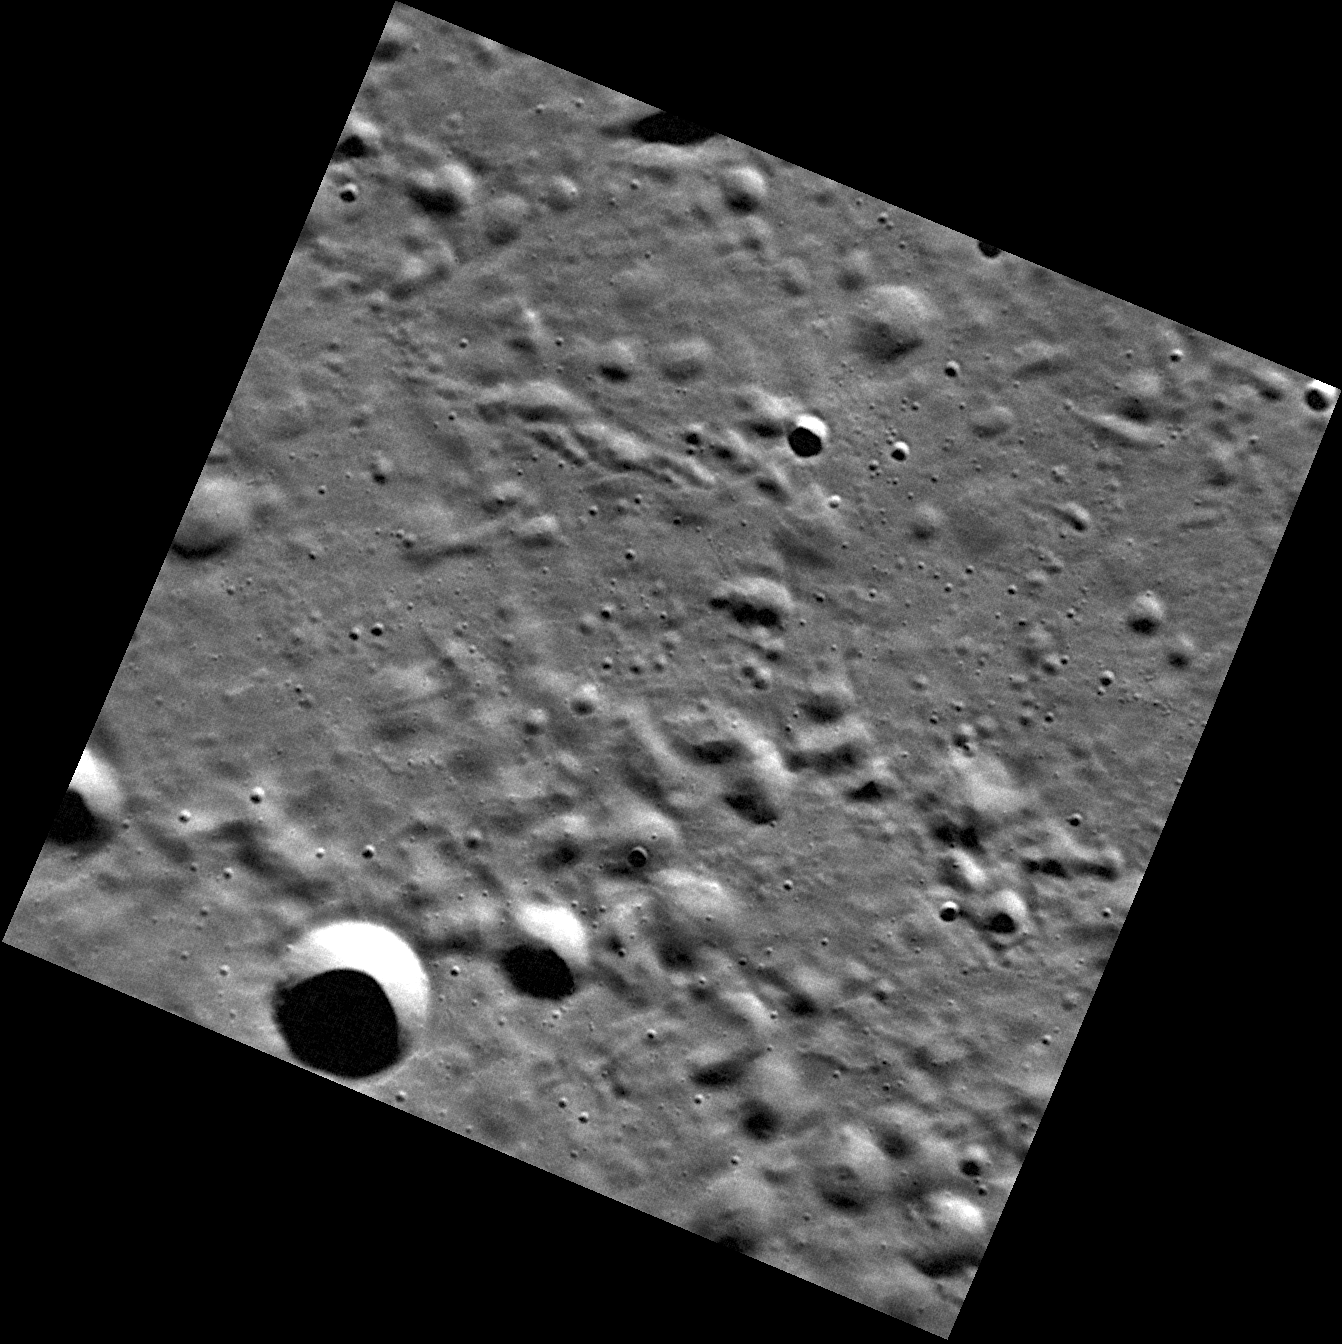

Mercury, as Seen in High Resolution

As the MESSENGER spacecraft sped over Mercury’s north polar region, the NAC captured this image in very high resolution. This area is located north of Hokusai.

This image was acquired as a high-resolution targeted observation. Targeted observations are images of a small area on Mercury’s surface at resolutions much higher than the 250-meter/pixel (820 feet/pixel) morphology base map or the 1-kilometer/pixel (0.6 miles/pixel) color base map. It is not possible to cover all of Mercury’s surface at this high resolution during MESSENGER’s one-year mission, but several areas of high scientific interest are generally imaged in this mode each week.

On March 17, 2011 (March 18, 2011, UTC), MESSENGER became the first spacecraft ever to orbit the planet Mercury. The mission is currently in its commissioning phase, during which spacecraft and instrument performance are verified through a series of specially designed checkout activities. In the course of the one-year primary mission, the spacecraft’s seven scientific instruments and radio science investigation will unravel the history and evolution of the Solar System’s innermost planet. Visit the Why Mercury? section of this website to learn more about the science questions that the MESSENGER mission has set out to answer.

Date acquired: April 05, 2011
Image Mission Elapsed Time (MET): 210460806
Image ID: 91859
Instrument: Narrow Angle Camera (NAC) of the Mercury Dual Imaging System (MDIS)
Center Latitude: 73.35°
Center Longitude: 4.53° E
Resolution: 16 meters/pixel
Scale: The largest crater near the bottom of the image is 2.6 kilometers (1.6 miles) in diameter
Incidence Angle: 74.5°
Emission Angle: 6.1°
Phase Angle: 80.6°

These images are from MESSENGER, a NASA Discovery mission to conduct the first orbital study of the innermost planet, Mercury. For information regarding the use of images, see the MESSENGER image use policy.

Credit: NASA/Johns Hopkins University Applied Physics Laboratory/Carnegie Institution of Washington